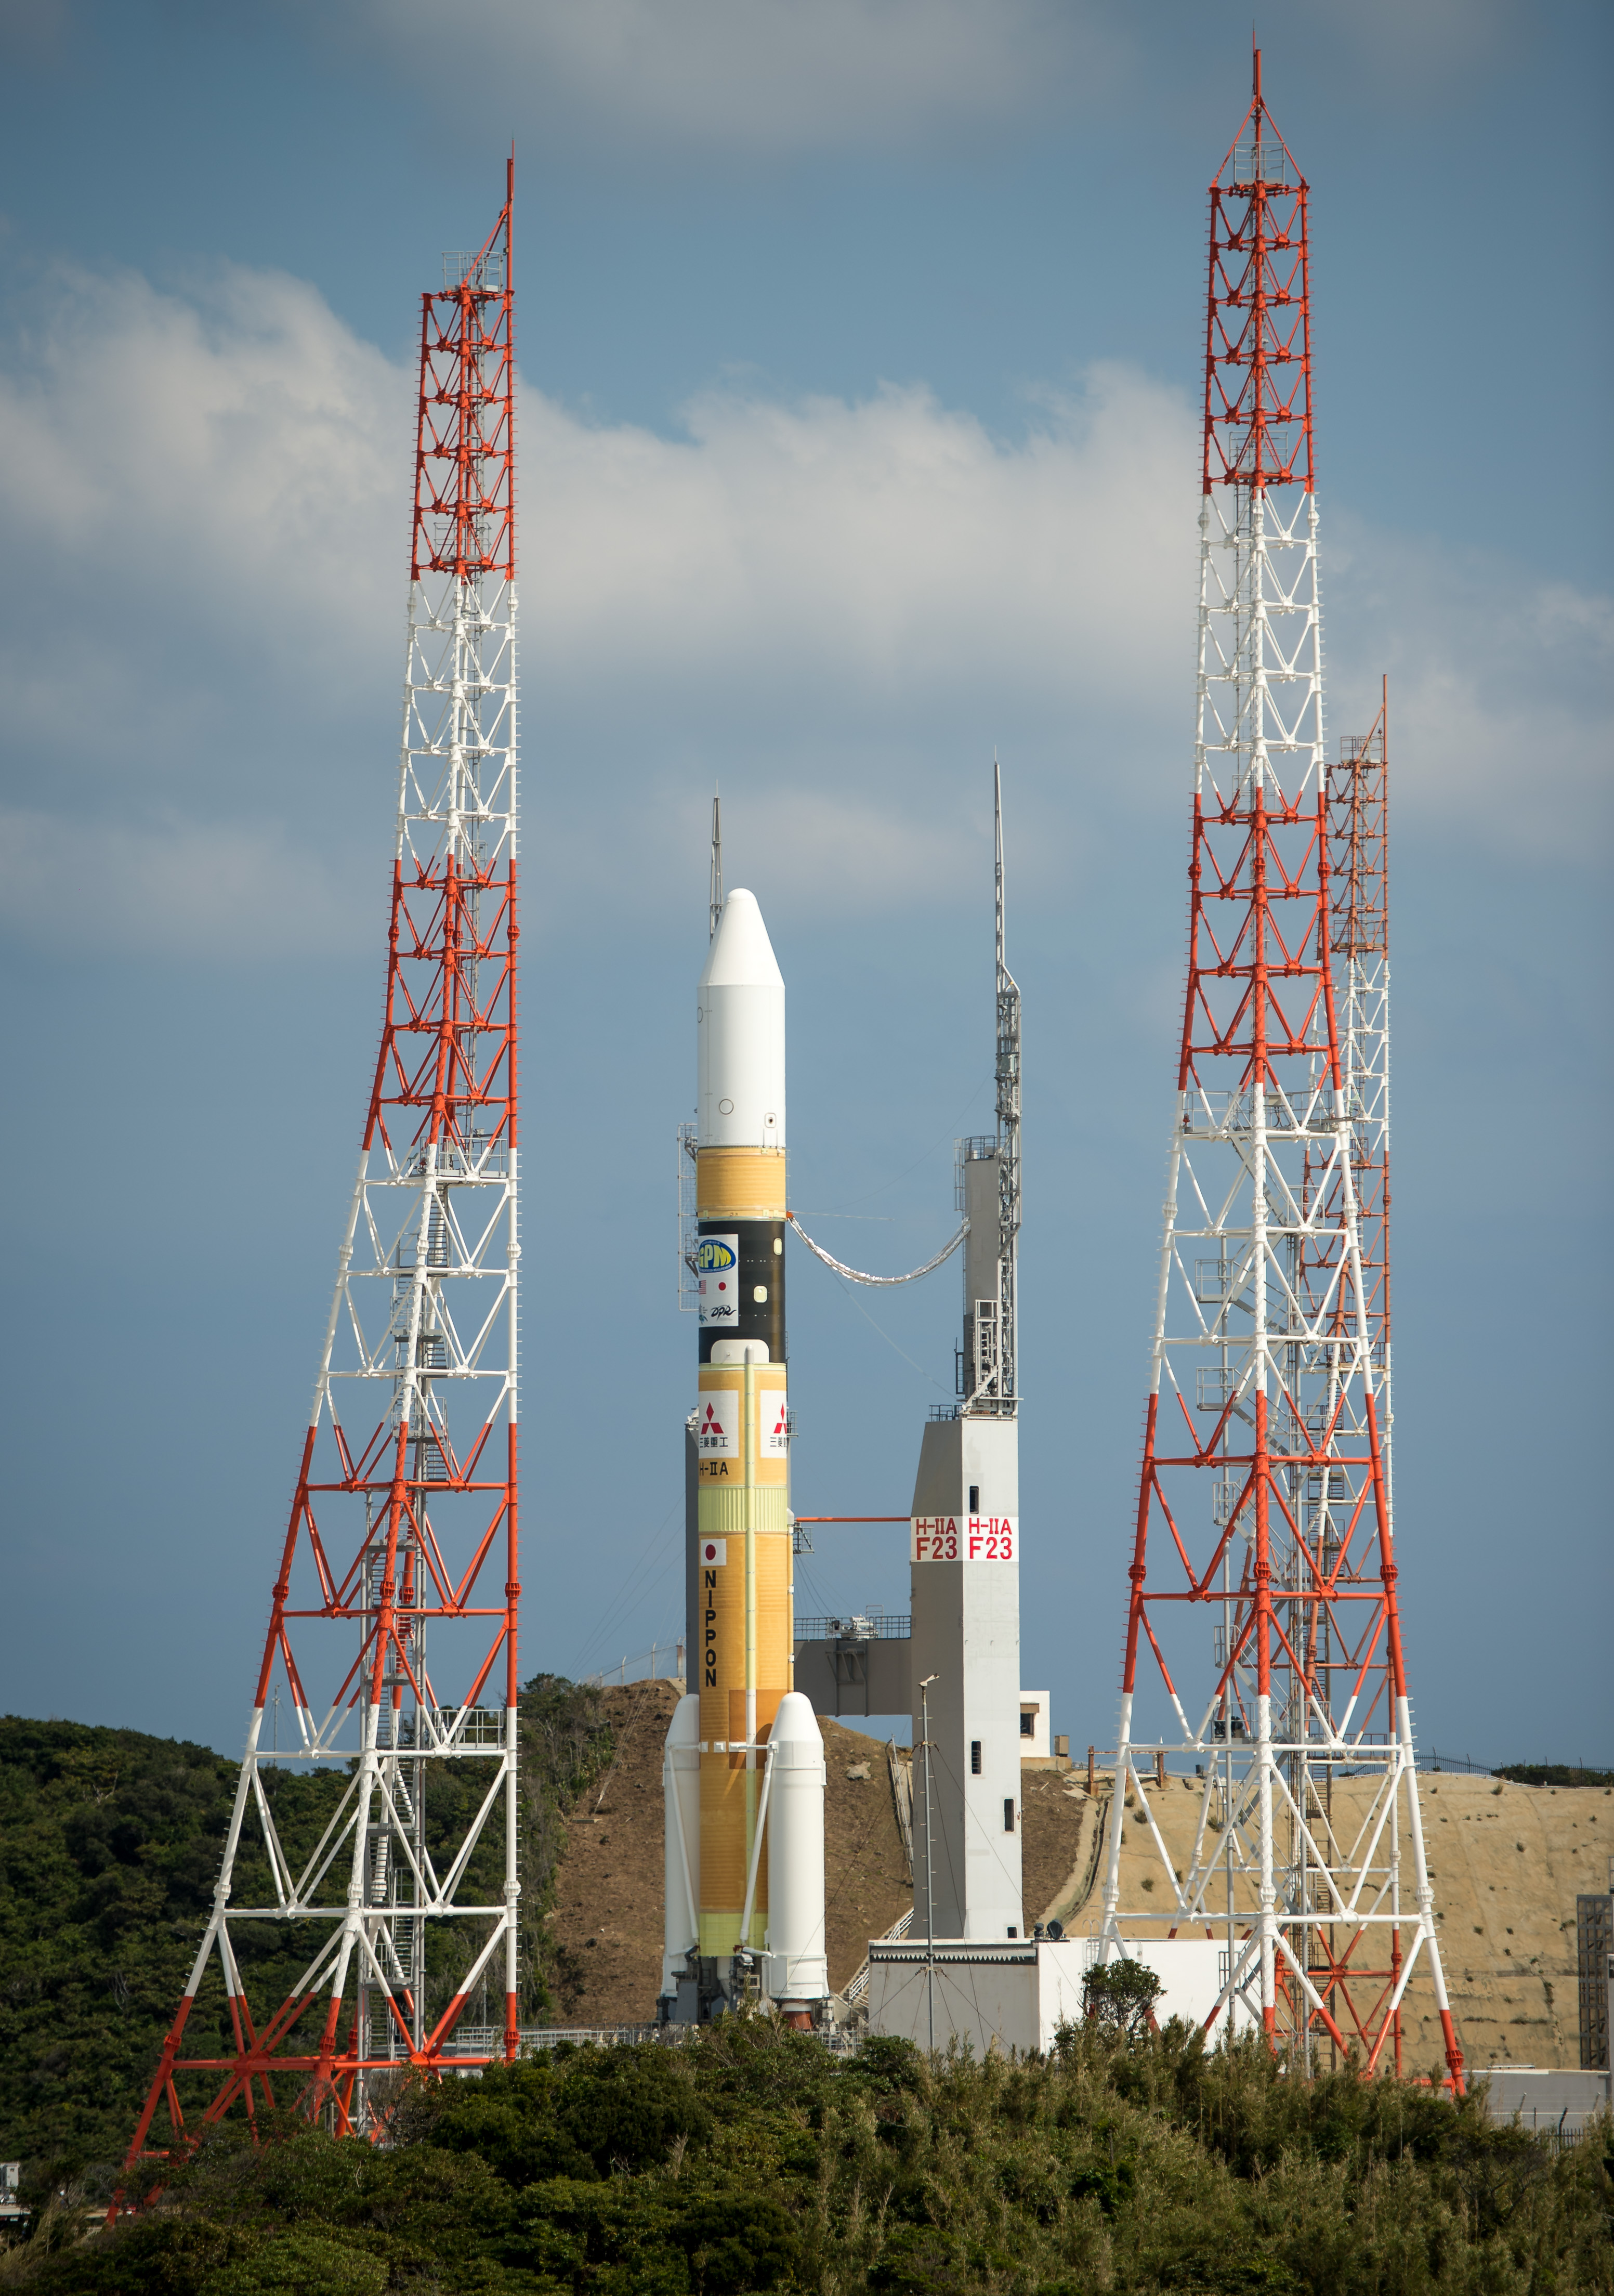

Global Precipitation Measurement (GPM) Mission

A Japanese H-IIA rocket carrying the NASA-Japan Aerospace Exploration Agency (JAXA), Global Precipitation Measurement (GPM) Core Observatory is seen as it rolls out to launch pad 1 of the Tanegashima Space Center, Thursday, Feb. 27, 2014, Tanegashima, Japan. Once launched, the GPM spacecraft will collect information that unifies data from an international network of existing and future satellites to map global rainfall and snowfall every three hours.

Credit: (NASA/Bill Ingalls)